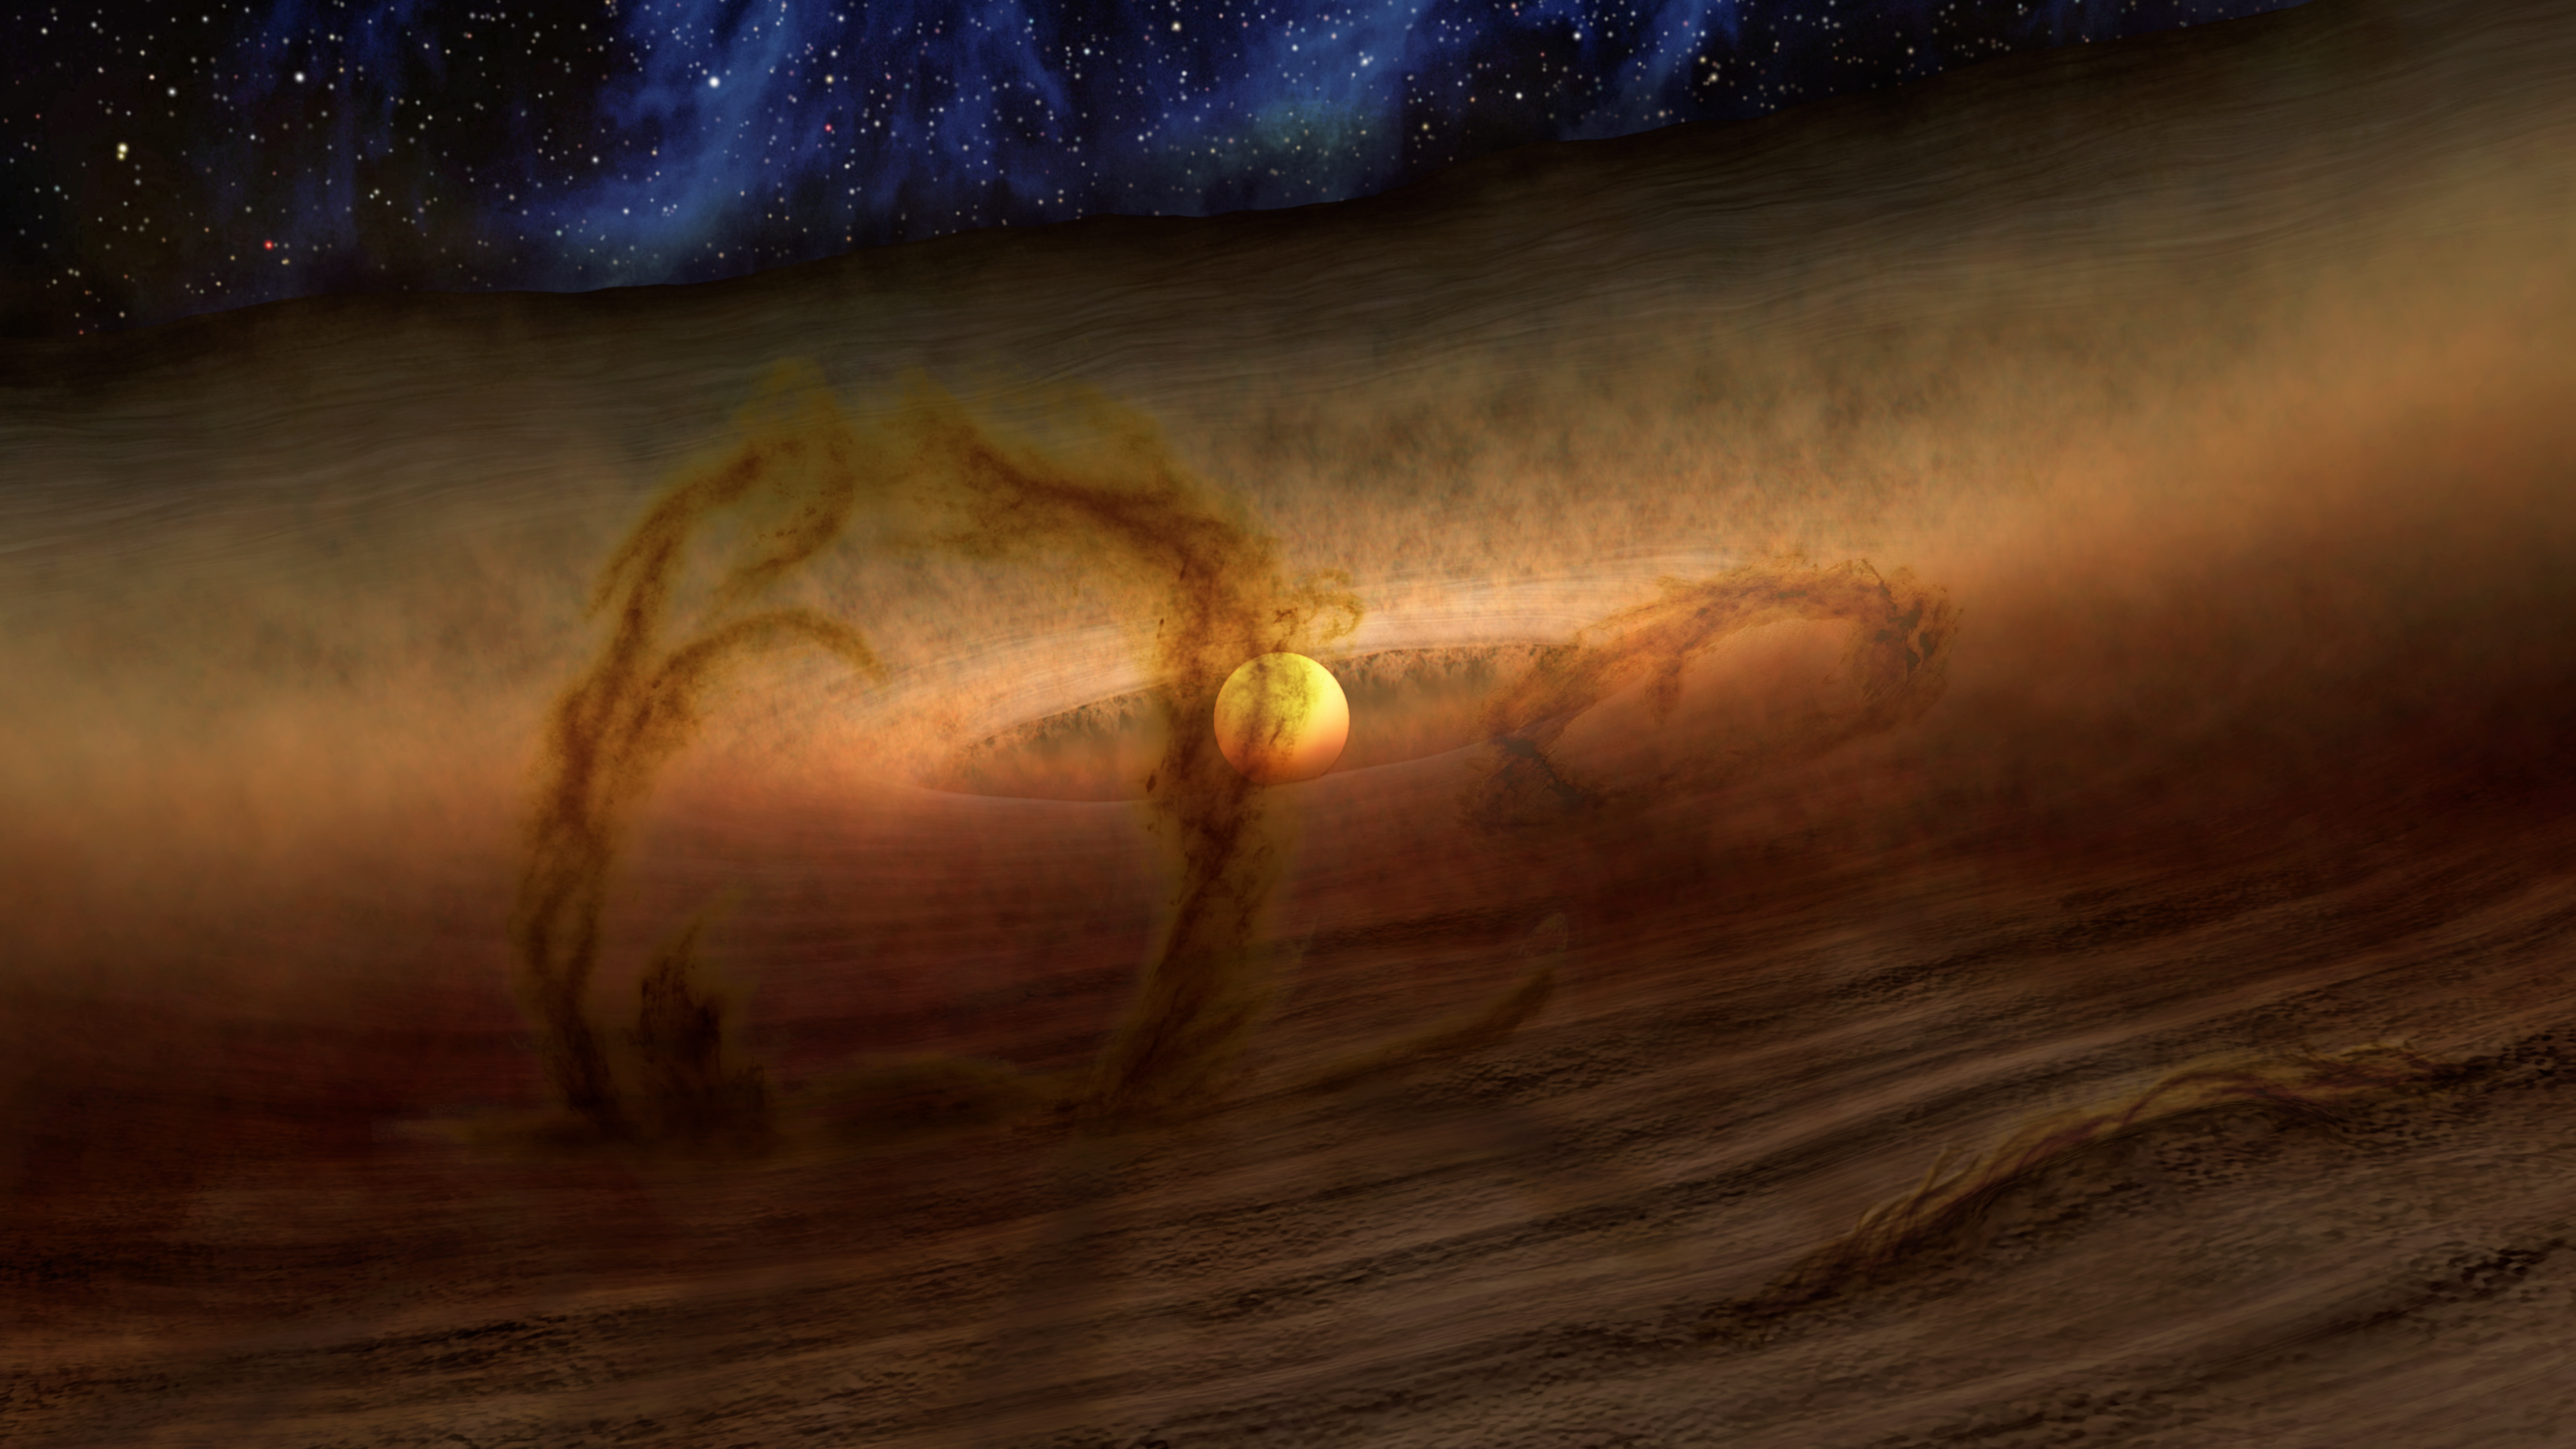

Loops of Gas and Dust Rise from Planetary Disks (Artist Concept)

Magnetic loops carry gas and dust above disks of planet-forming material circling stars, as shown in this artist’s conception. These loops give off extra heat, which NASA’s Spitzer Space Telescope detects as infrared light. The colors in this illustration show what an alien observer with eyes sensitive to both visible light and infrared wavelengths might see.

NASA’s Jet Propulsion Laboratory, Pasadena, Calif., manages the Spitzer Space Telescope mission for NASA’s Science Mission Directorate, Washington. Science operations are conducted at the Spitzer Science Center at the California Institute of Technology in Pasadena. Spacecraft operations are based at Lockheed Martin Space Systems Company, Littleton, Colorado. Data are archived at the Infrared Science Archive housed at the Infrared Processing and Analysis Center at Caltech. Caltech manages JPL for NASA.

Credit: NASA/JPL-Caltech